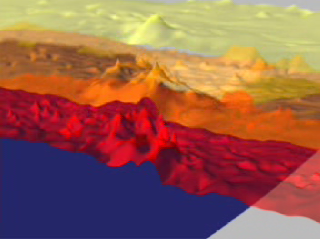

Hurricane Isabel Isotherms

This animation depicts changes in the temperature of Hurricane Isabel as the storm moved across the Atlantic Ocean. The thermal structure is visualized as three surfaces of equal temperature, or isotherms. The temperature of each isotherm is represented by its color: red is warmest at 62 F (17 C), orange is the freezing level of 32 F, or 0 C, and yellow represents very cold temperatures of -10 F, or -23 C. The animation tracks the hurricane from September 6, 2003 when Isabel formed off the west coast of Africa, through September 18, 2003 when it made landfall on the east coast of the United States. AIRS made 15 observations of the hurricane during this period. The storm maintains a coherent shape throughout most of its life. This shape features a distinct ‘hump’ in all three isotherm, corresponding to cooling of air as it is uplifted in Isabel’s thunderstorms. This hump undergoes a distinct spreading as the storm moves westward, being much wider on the 17th than on the 14th. The storm winds were significantly more powerful on the 14th, but the winds were apparently concentrated over a relatively smaller area. Also seen on the final day is the beginning of the end of the storm. The hump in the -10 F isotherm has disappeared in the last image, suggesting that Isabel’s thunderstorms have begun to weaken as the hurricane dissipates over land.

About AIRS
The Atmospheric Infrared Sounder, AIRS, in conjunction with the Advanced Microwave Sounding Unit, AMSU, senses emitted infrared and microwave radiation from Earth to provide a three-dimensional look at Earth’s weather and climate. Working in tandem, the two instruments make simultaneous observations all the way down to Earth’s surface, even in the presence of heavy clouds. With more than 2,000 channels sensing different regions of the atmosphere, the system creates a global, three-dimensional map of atmospheric temperature and humidity, cloud amounts and heights, greenhouse gas concentrations, and many other atmospheric phenomena. Launched into Earth orbit in 2002, the AIRS and AMSU instruments fly onboard NASA’s Aqua spacecraft and are managed by NASA’s Jet Propulsion Laboratory in Pasadena, Calif., under contract to NASA. JPL is a division of the California Institute of Technology in Pasadena.

Credit: NASA/JPL/Digital Image Animation Laboratory